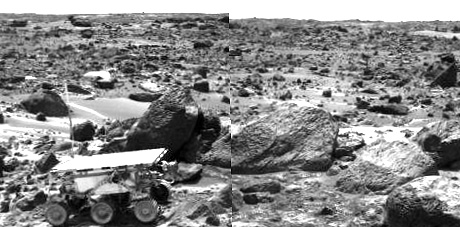

Sojourner Rover Leaving the “Rock Garden” – Right Eye

This is the right image of a stereo image pair taken on the afternoon of Sol 71 (September 14) shows Sojourner leaving the “Rock Garden,” an assemblage of large rocks behind and to the right of the rover. Sojourner’s last target was the rock “Stimpy,” seen at the far right.

This image and PIA01568 (left eye) make up a stereo pair.

Mars Pathfinder is the second in NASA’s Discovery program of low-cost spacecraft with highly focused science goals. The Jet Propulsion Laboratory, Pasadena, CA, developed and manages the Mars Pathfinder mission for NASA’s Office of Space Science, Washington, D.C. JPL is an operating division of the California Institute of Technology (Caltech).

Photojournal note: Sojourner spent 83 days of a planned seven-day mission exploring the Martian terrain, acquiring images, and taking chemical, atmospheric and other measurements. The final data transmission received from Pathfinder was at 10:23 UTC on September 27, 1997. Although mission managers tried to restore full communications during the following five months, the successful mission was terminated on March 10, 1998.

Credit: NASA/JPL